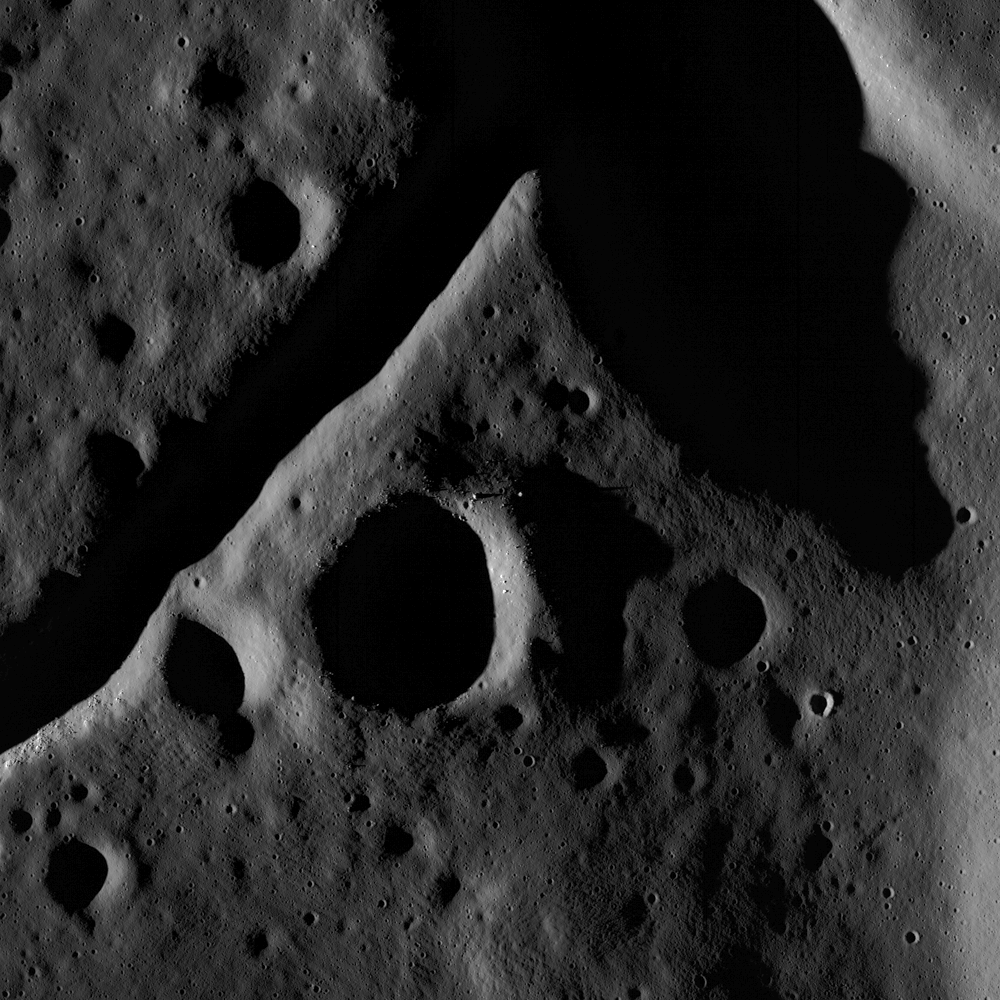

The Fractured Floor of Compton

The central peak and fractured floor of Compton crater as imaged by the LROC Narrow Angle Camera at dusk, image width is ~1720 meters.

Orbit 136 took the Lunar Reconnaissance Orbiter over the Imbrian-aged Compton Crater (162 km diameter) at an altitude of 172 kilometers. At this height, large boulders can be seen casting shadows, especially on the rims of the numerous secondary impacts that cover this ancient surface. But there is more to this image than craters and boulders. In the upper part, the western edge of Compton’s huge central peak is visible. The wide, sloping flat floored trough (or graben) records a period of uplift of the crater floor. The uplift caused the floor to break and pull apart, forming the graben. The cause of the uplift and fracture of crater floors is not yet fully understood. One possibility is the slow readjustment of the crust after the crater-forming impact. Asteroids and comets strike the Moon at speeds greater than 15 km/second. So much energy is released that rock behaves as a plastic for a brief instant — the crust is pushed down. Over time the crust relaxes and uplifts towards its original position, fracturing lava flows that were erupted and hardened after the impact. Another idea concerns the intrusion of lava into the shallow subsurface. As this magma follows existing cracks, it exerts pressure on the surrounding rock causing uplift and more fracturing. Unraveling the origin of lunar tectonic features like this one is a primary focus of LROC science team.

NASA’s Goddard Space Flight Center built and manages the mission for the Exploration Systems Mission Directorate at NASA Headquarters in Washington. The Lunar Reconnaissance Orbiter Camera was designed to acquire data for landing site certification and to conduct polar illumination studies and global mapping. Operated by Arizona State University, the LROC facility is part of the School of Earth and Space Exploration (SESE). LROC consists of a pair of narrow-angle cameras (NAC) and a single wide-angle camera (WAC). The mission is expected to return over 70 terabytes of image data.

Credit: NASA/GSFC/Arizona State University